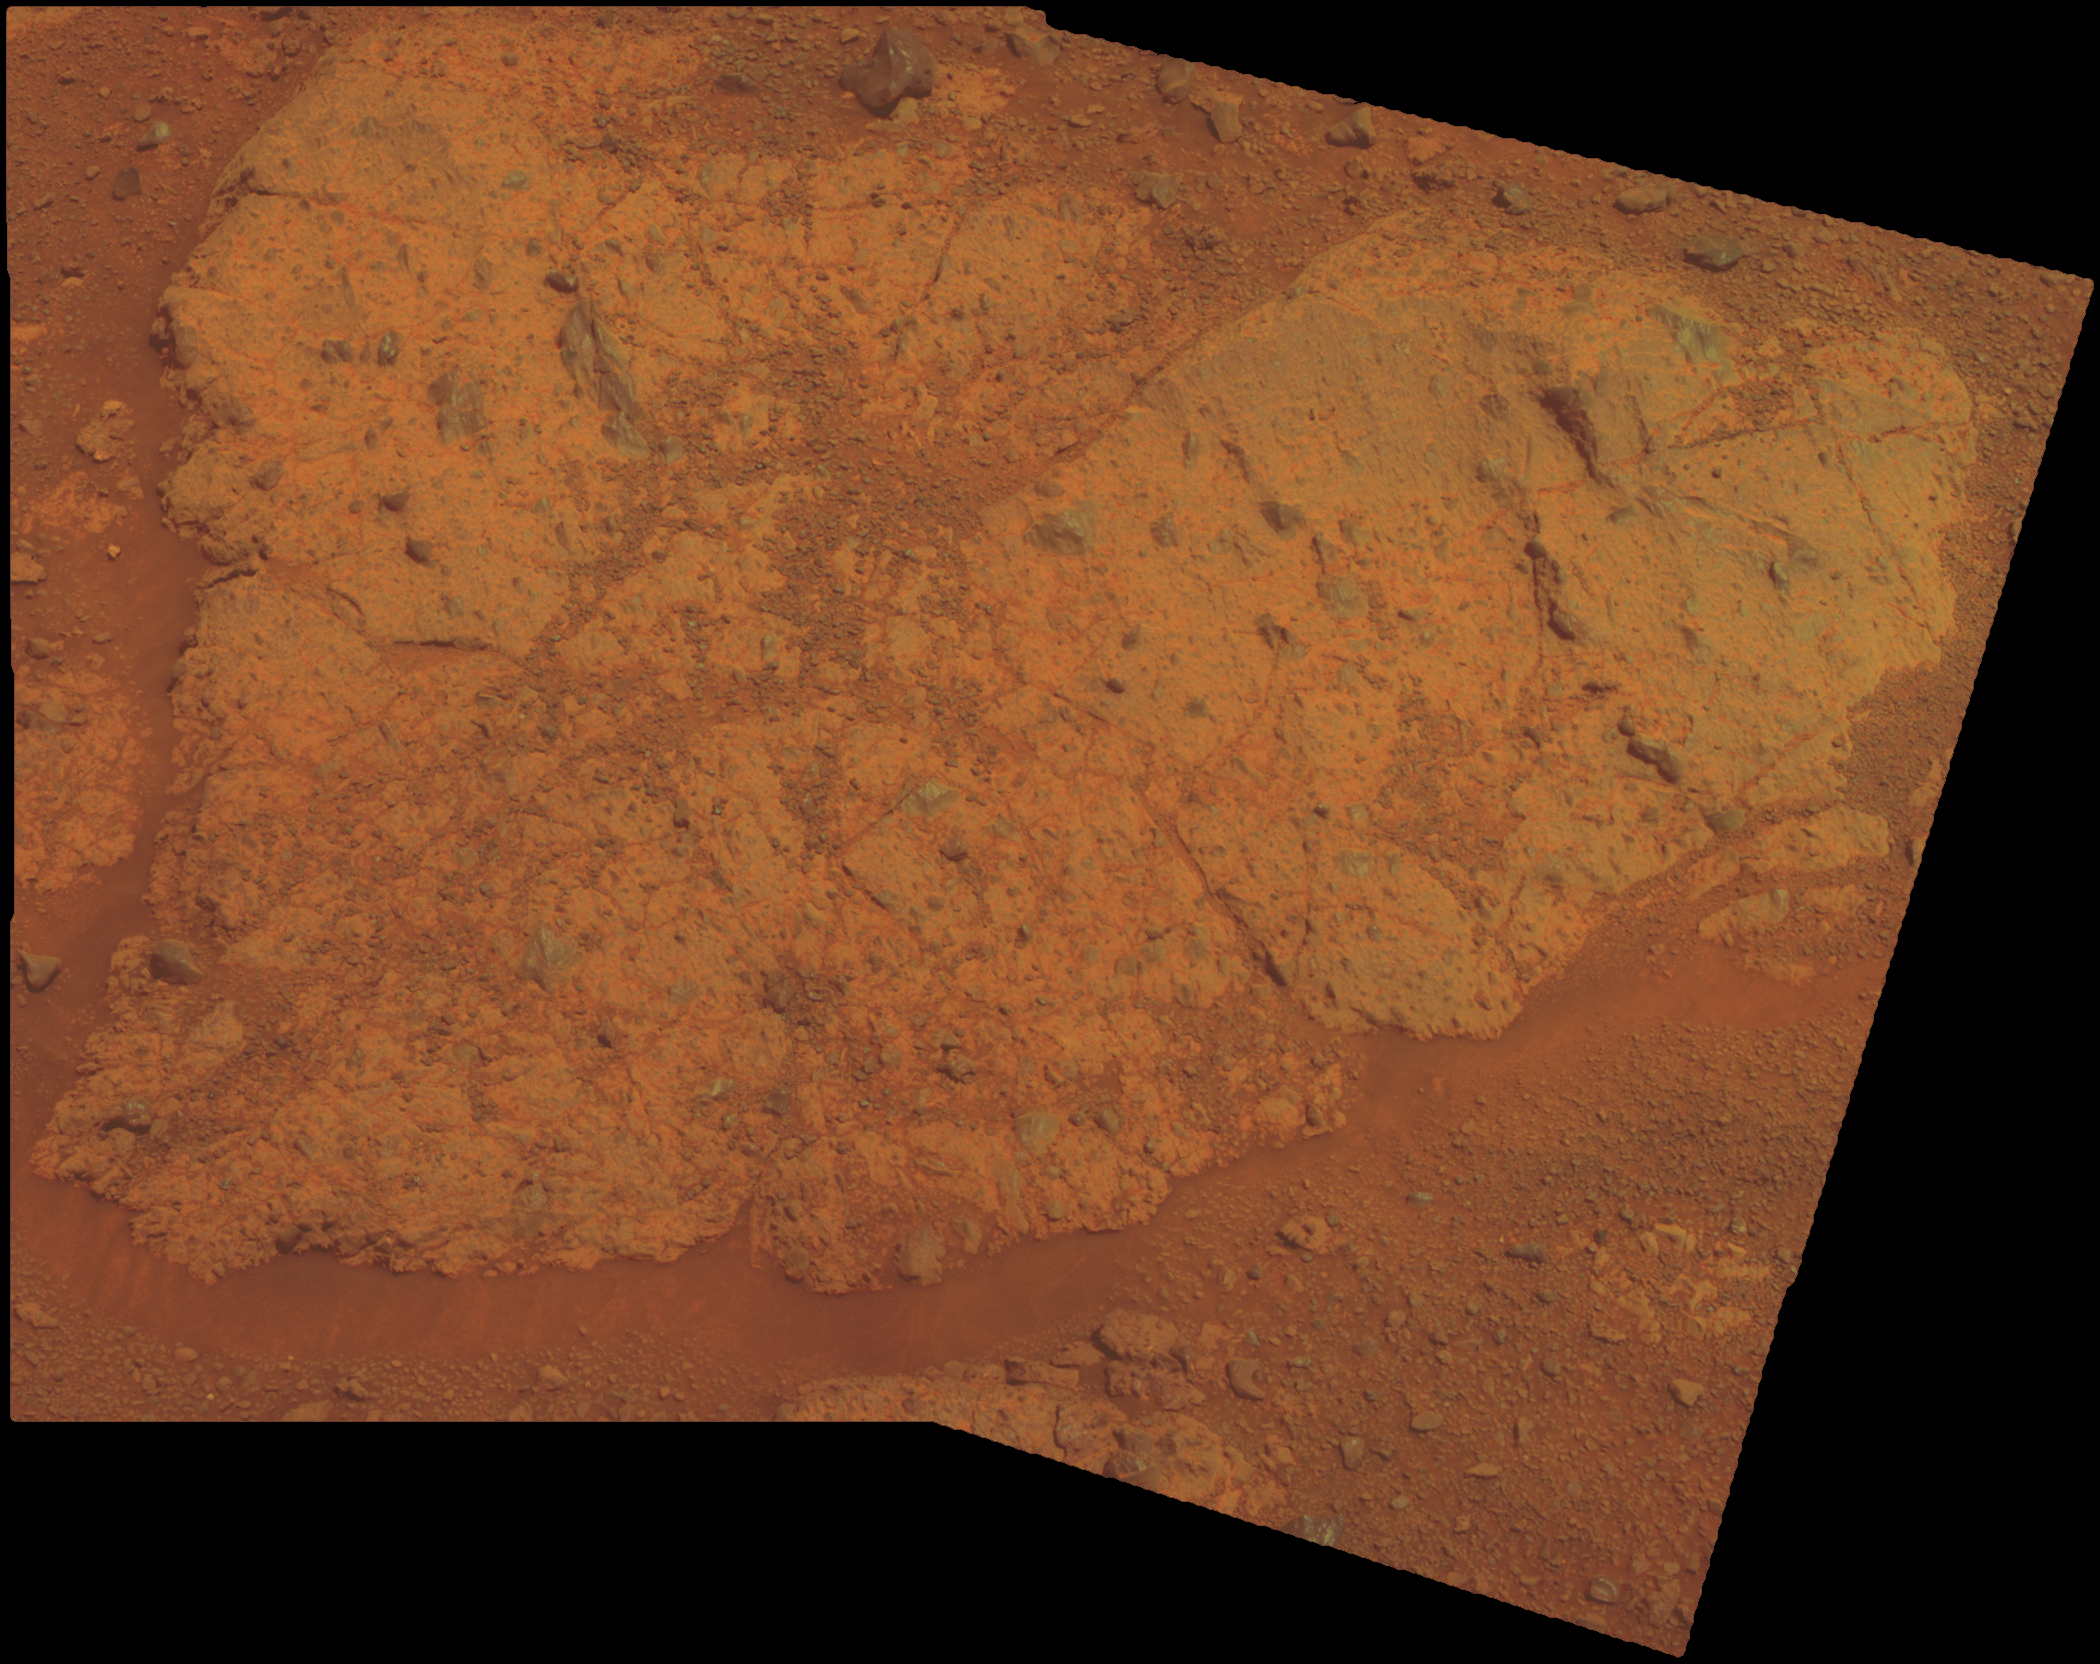

‘Chester Lake’ Bedrock on Rim of Endeavour Crater

An outcrop informally named “Chester Lake” is the second rock on the rim of Endeavour crater to be approached by NASA’s Mars Exploration Rover Opportunity for close inspection with instruments on the rover’s robotic arm. This view of Chester Lake combines images taken through three different filters by Opportunity’s panoramic camera (Pancam) during the 2,709th Martian day, or sol, of Opportunity’s work on Mars (Sept. 7, 2011).

Chester Lake is about 3 feet (1 meter) across. It lies on the inboard (southeastern) side of a low ridge, “Cape York,” which forms a portion of the western rim of Endeavour crater. Rover team scientists chose it for inspection because it is in-place bedrock that appears to be representative of a region of outcrops on the inboard side of Cape York.

Chester Lake differs from the first rock inspected by Opportunity on the Endeavour rim, “Tisdale 2,” which is a boulder excavated during an impact event that produced a small crater on the rim. Both rocks appear to be breccia, a type of rock fusing together broken fragments of older rocks. By Sol 2713 (Sept. 11, 2011), researchers had used Opportunity’s microscopic imager and alpha particle X-ray spectrometer to study Chester Lake and were planning to use the rover’s rock abrasion tool and, possibly, its Moessbauer spectrometer on the rock. They will use all the data to reconstruct the chemistry, mineralogy and geologic setting of Chester Lake, including evidence about whether or not the rock has any clay minerals in its composition.

Images combined into this view were taken through Pancam filters admitting light with wavelengths centered at 753 nanometers (near infrared), 535 nanometers (green) and 432 nanometers (violet). The view is presented in approximate true color. This “natural color” is the rover team’s best estimate of what the scene would look like if humans were there and able to see it with their own eyes.

Credit: NASA/JPL-Caltech/Cornell/ASU